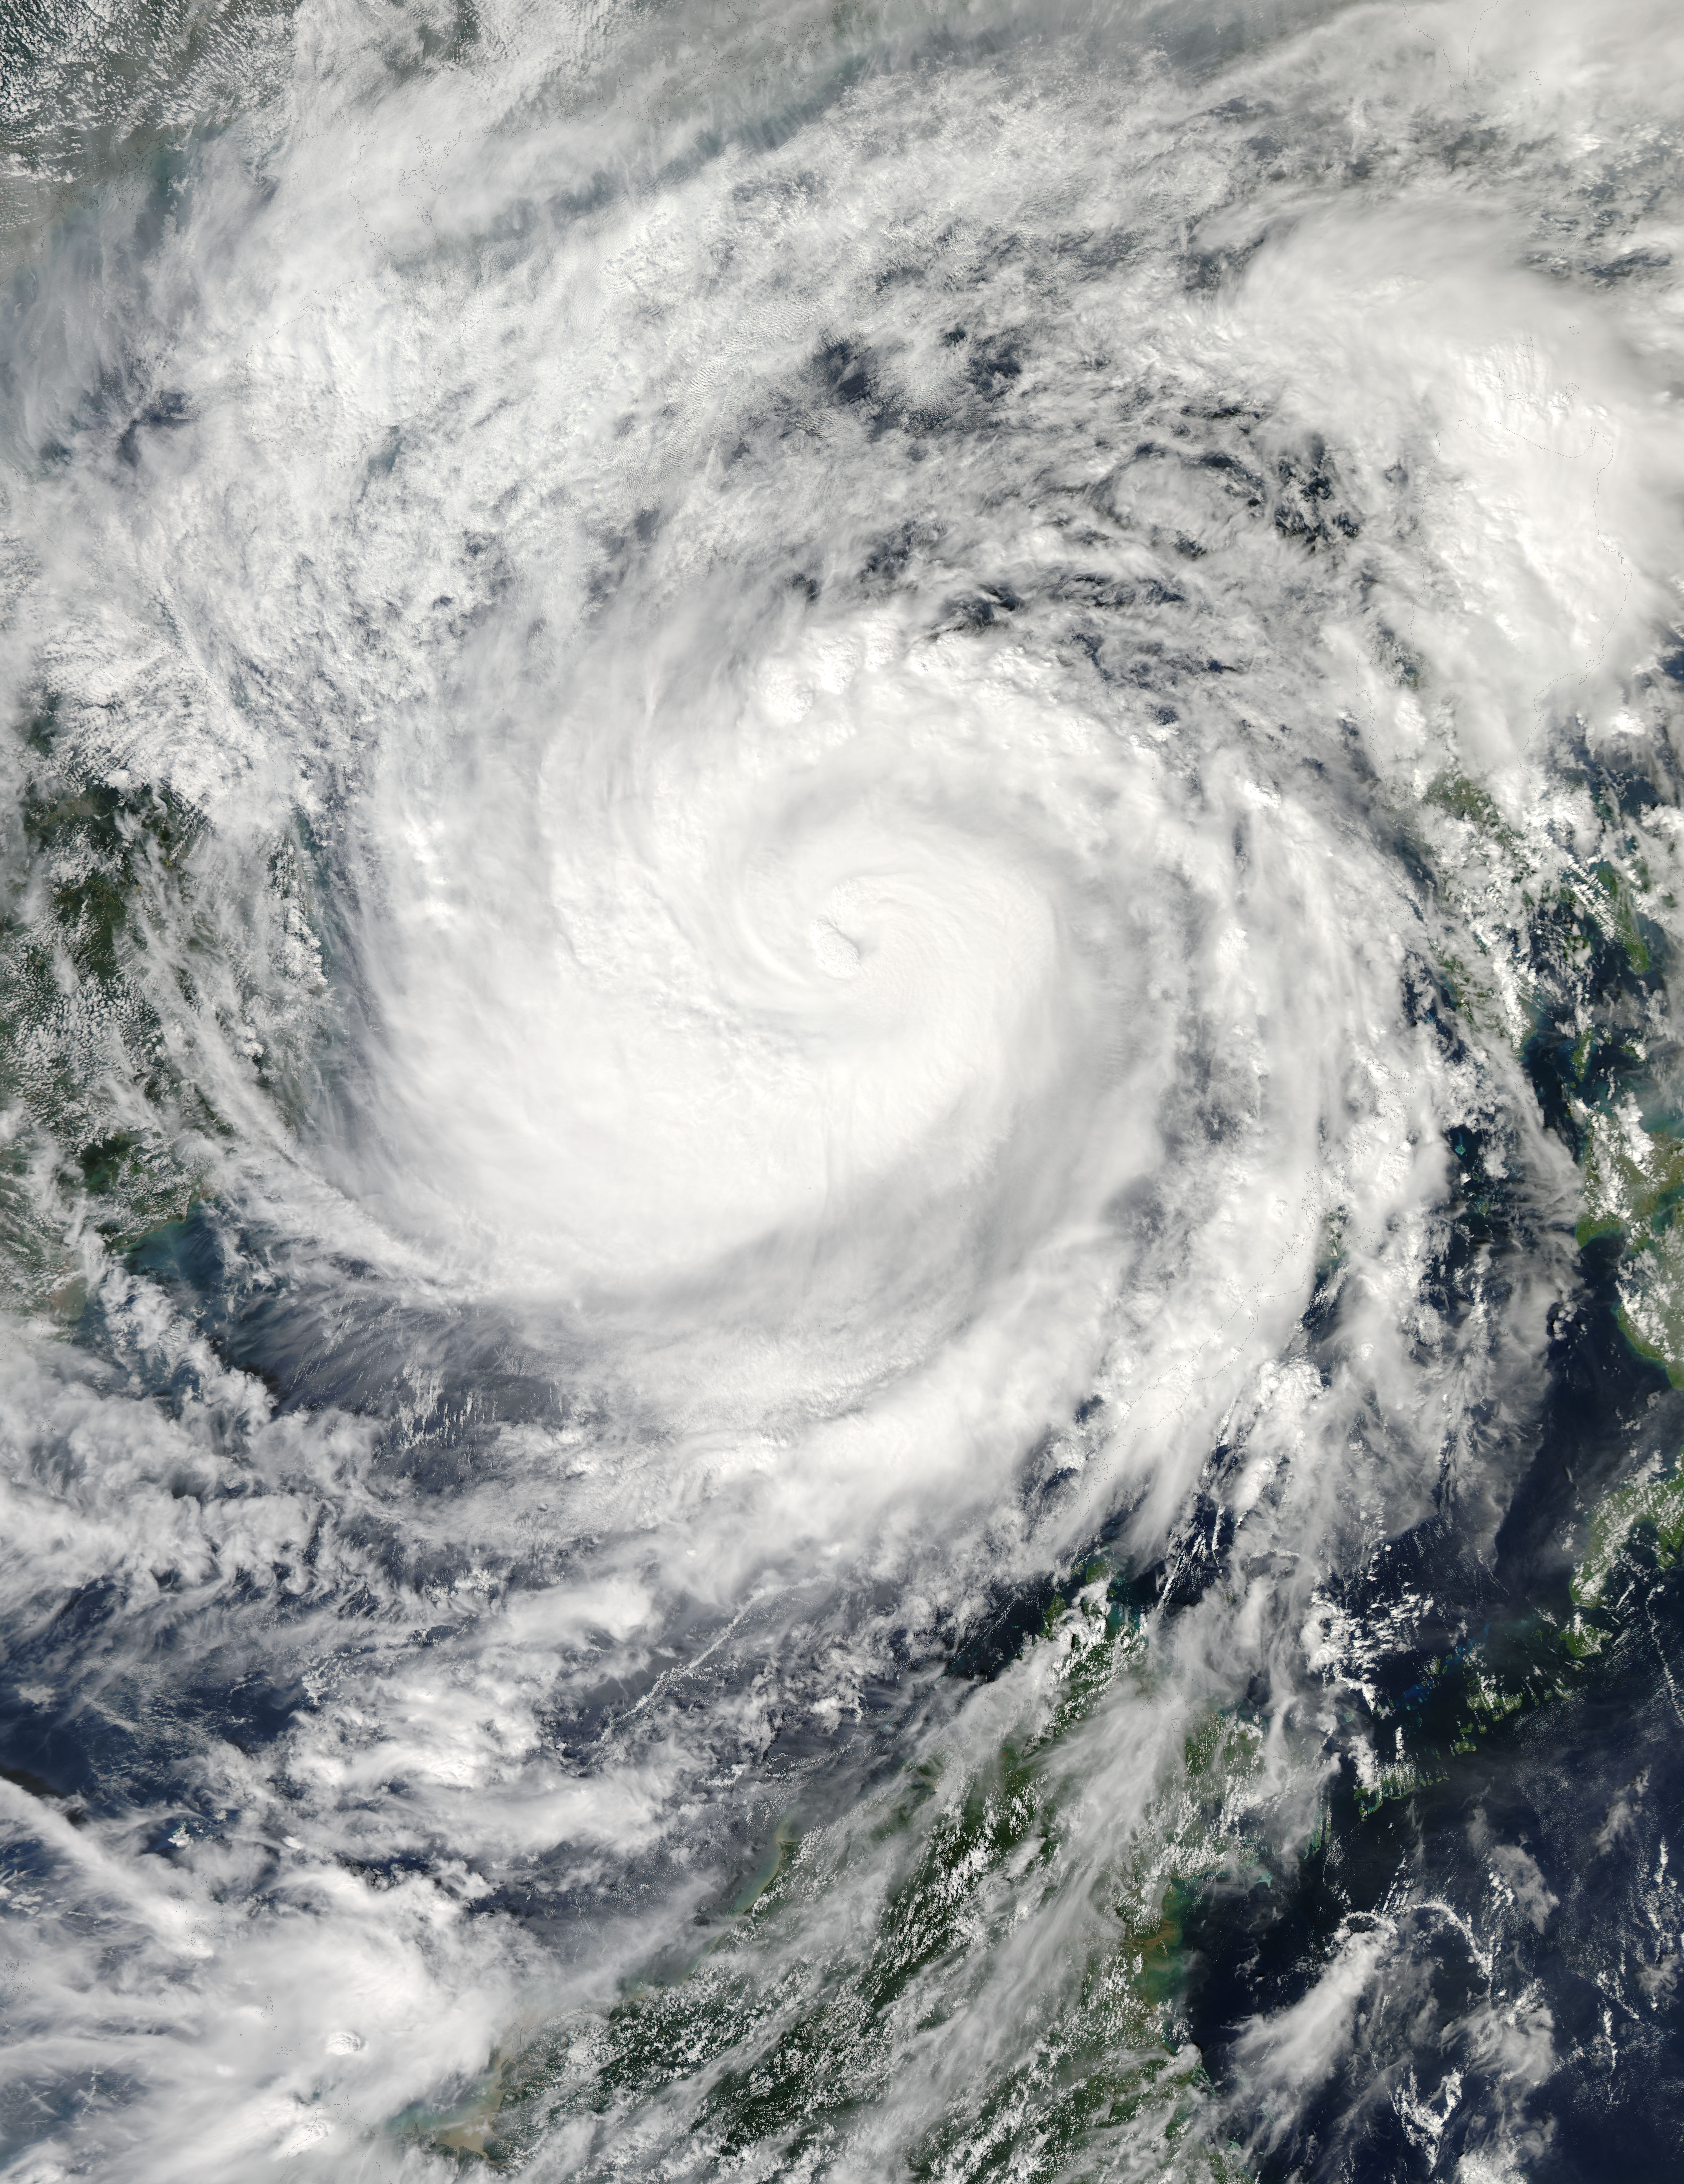

Haiyan After Moving Through the Philippines

On Nov. 9 at 05:55 UTC/12:55 a.m. EDT, Typhoon Haiyan was in the middle of the South China Sea, headed toward Vietnam.

Credit: NASA Goddard MODIS Rapid Response Team